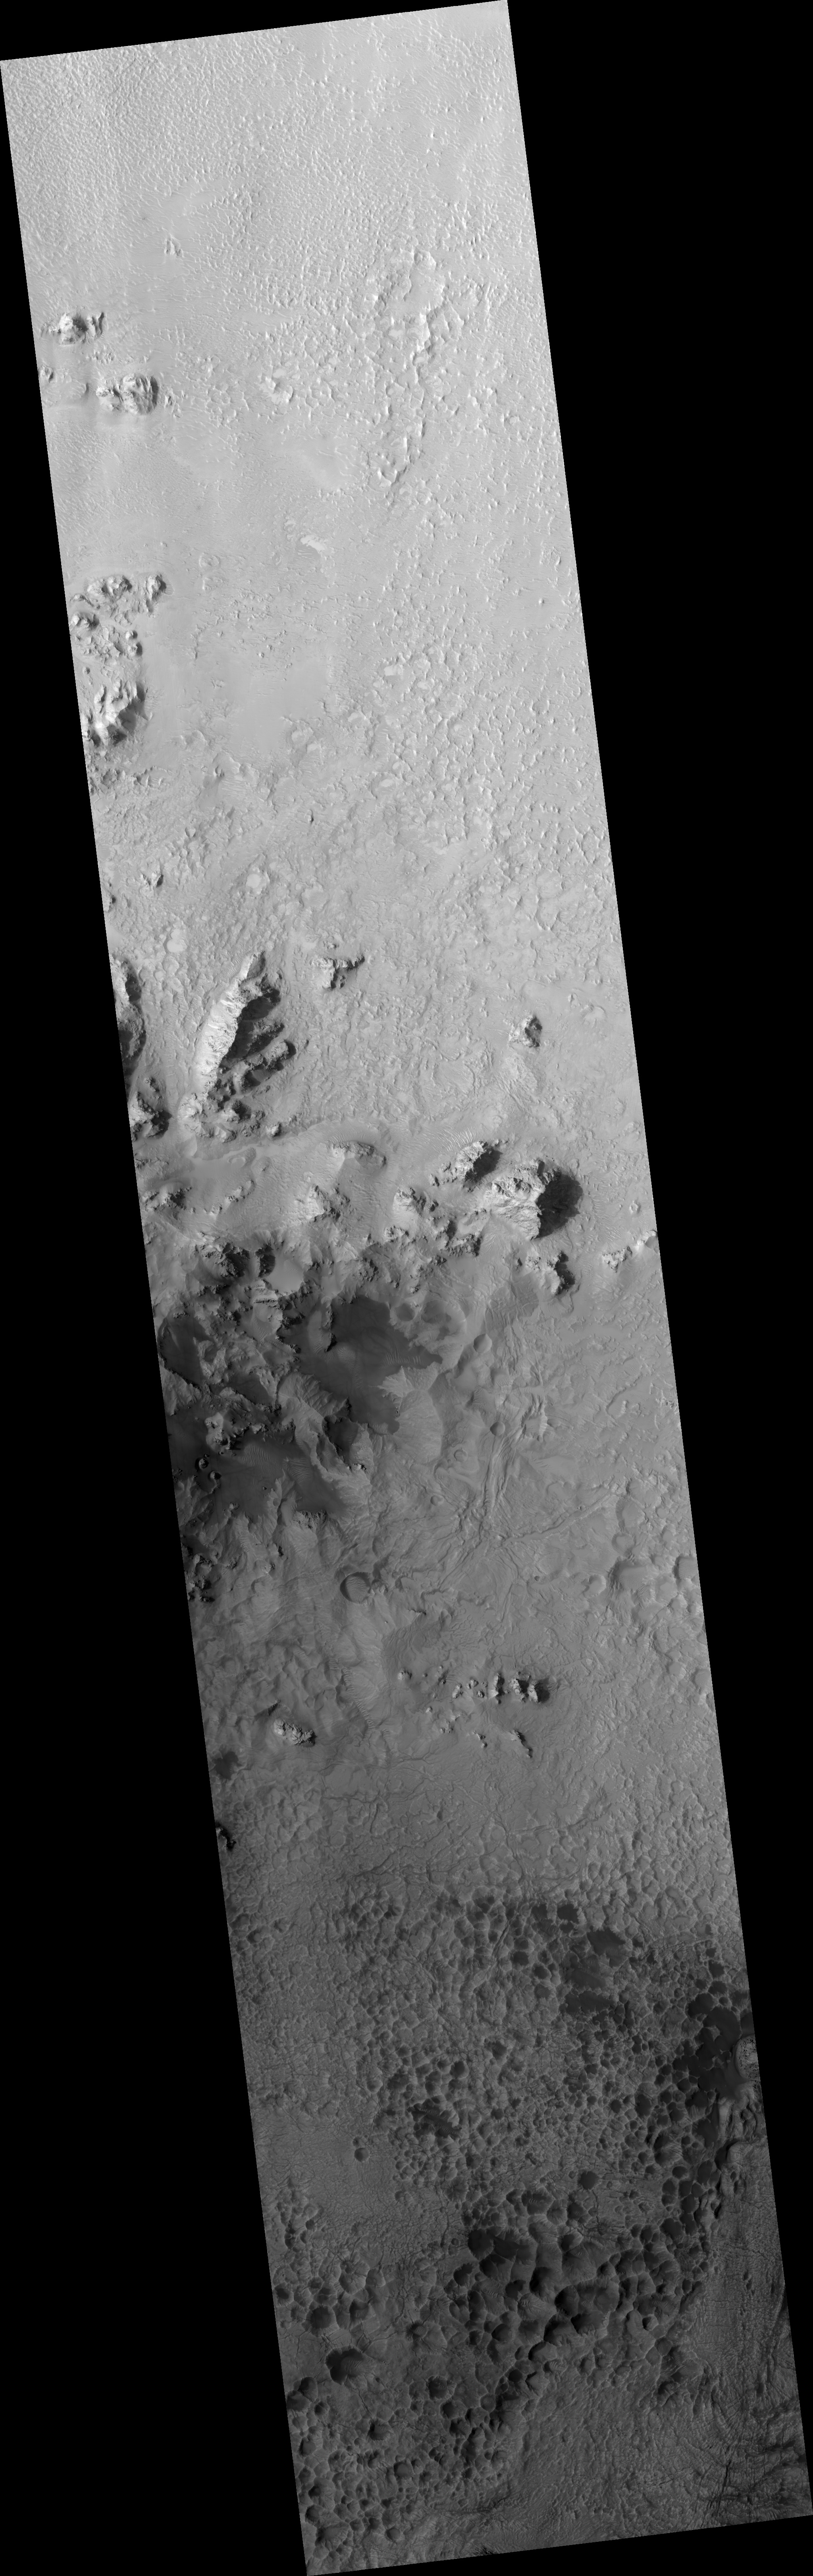

Mojave Crater Floor and Central Uplift

Figure 1

The HiRISE sub-image (figure 1) shows a portion of the central uplift structure in Mojave Crater.

Central uplifts are a typical feature of large impact craters on the Earth, the Moon and Mars; craters larger than 6 or 7 kilometers in diameter on Mars typically form this mountain-like peak in the central portion of the crater interior.

This peak consists of rocks originating from several kilometers beneath the pre-impact surface. Mojave has a very prominent central uplift as it has a diameter of 60 kilometers (37 miles). In this image, boulders as large as 15 meters (50 feet) across have been eroded from the massive uplifted rock and have rolled downslope. Fine-grained debris has also collected in the topographic lows, and has been shaped by the wind into dunes and ripples.

Notably absent from this image are the striking drainage channels and alluvial fans that are abundant on the wall-terraces and ejecta of Mojave Crater. These features were likely formed by surface runoff of liquid water, which may have been released from the subsurface during the impact event that formed Mojave.

Previously, it had been suggested that a brief, torrential downpour over Mojave Crater delivered the water. However, Mars Orbiter Camera’s (MOC) images of Mojave’s central uplift have previously shown no evidence for surface runoff, and the higher resolution of this HiRISE image confirms that this part of the crater appears untouched by liquid water.

So the question remains: by what means was the water, in the form of runoff, supplied to Mojave? This question, in addition to several others regarding this phenomenon, is currently being investigated by the HiRISE team and their collaborators.

The full HiRISE image shows that the crater floor south of the central uplift is densely pitted and fractured. These pits, many of which are partially filled with dark sand, lack raised rims and a circular form. This suggests that they are not impact craters. In fact, very few definite impact craters are seen on the floor and walls of Mojave, implying that it is incredibly young and relatively well preserved for a crater of its size.

HiRISE images covering Mojave crater and the surrounding region are yielding new insights into impact processes on Mars.

Observation Geometry
Image PSP_002101_1875 was taken by the High Resolution Imaging Science Experiment (HiRISE) camera onboard the Mars Reconnaissance Orbiter spacecraft on 07-Jan-2007. The complete image is centered at 7.5 degrees latitude, 327.1 degrees East longitude. The range to the target site was 277.0 km (173.1 miles). At this distance the image scale is 27.7 cm/pixel (with 1 x 1 binning) so objects ~83 cm across are resolved. The image shown here has been map-projected to 25 cm/pixel and north is up. The image was taken at a local Mars time of 03:37 PM and the scene is illuminated from the west with a solar incidence angle of 54 degrees, thus the sun was about 36 degrees above the horizon. At a solar longitude of 162.7 degrees, the season on Mars is Northern Summer.

NASA’s Jet Propulsion Laboratory, a division of the California Institute of Technology in Pasadena, manages the Mars Reconnaissance Orbiter for NASA’s Science Mission Directorate, Washington. Lockheed Martin Space Systems, Denver, is the prime contractor for the project and built the spacecraft. The High Resolution Imaging Science Experiment is operated by the University of Arizona, Tucson, and the instrument was built by Ball Aerospace and Technology Corp., Boulder, Colo.

Credit: NASA/JPL/Univ. of Arizona